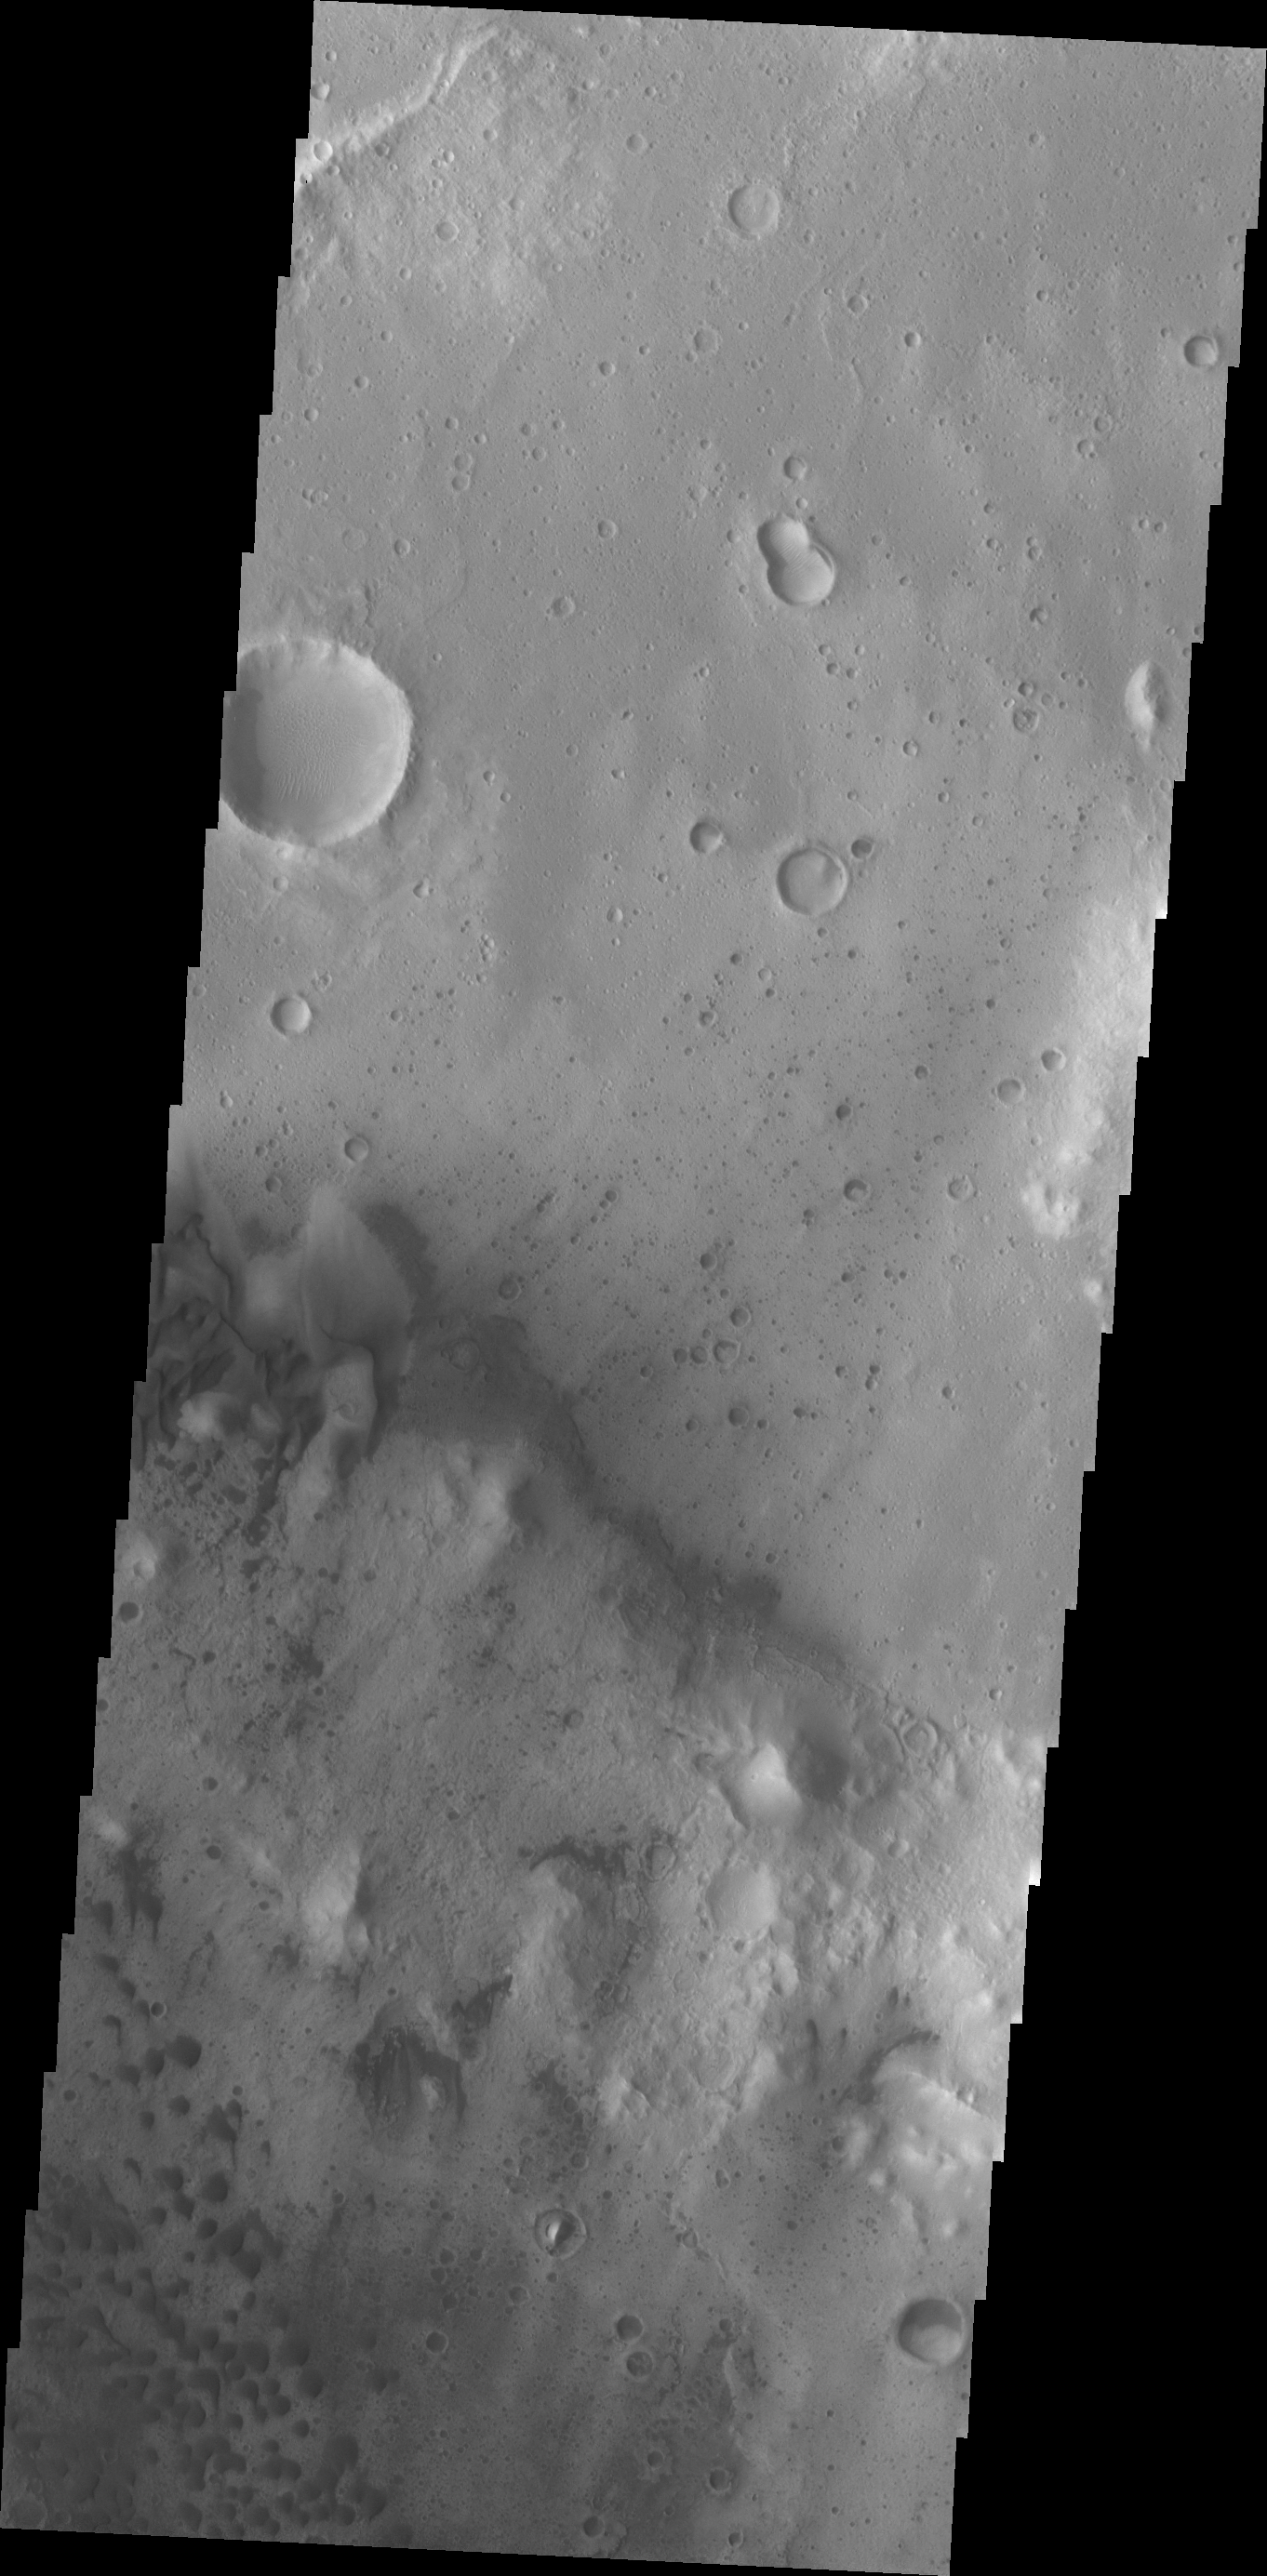

Trouvelot Crater Dunes

Today’s VIS image shows sand dunes of the floor of Trouvelot Crater.

Credit: NASA/JPL/ASU